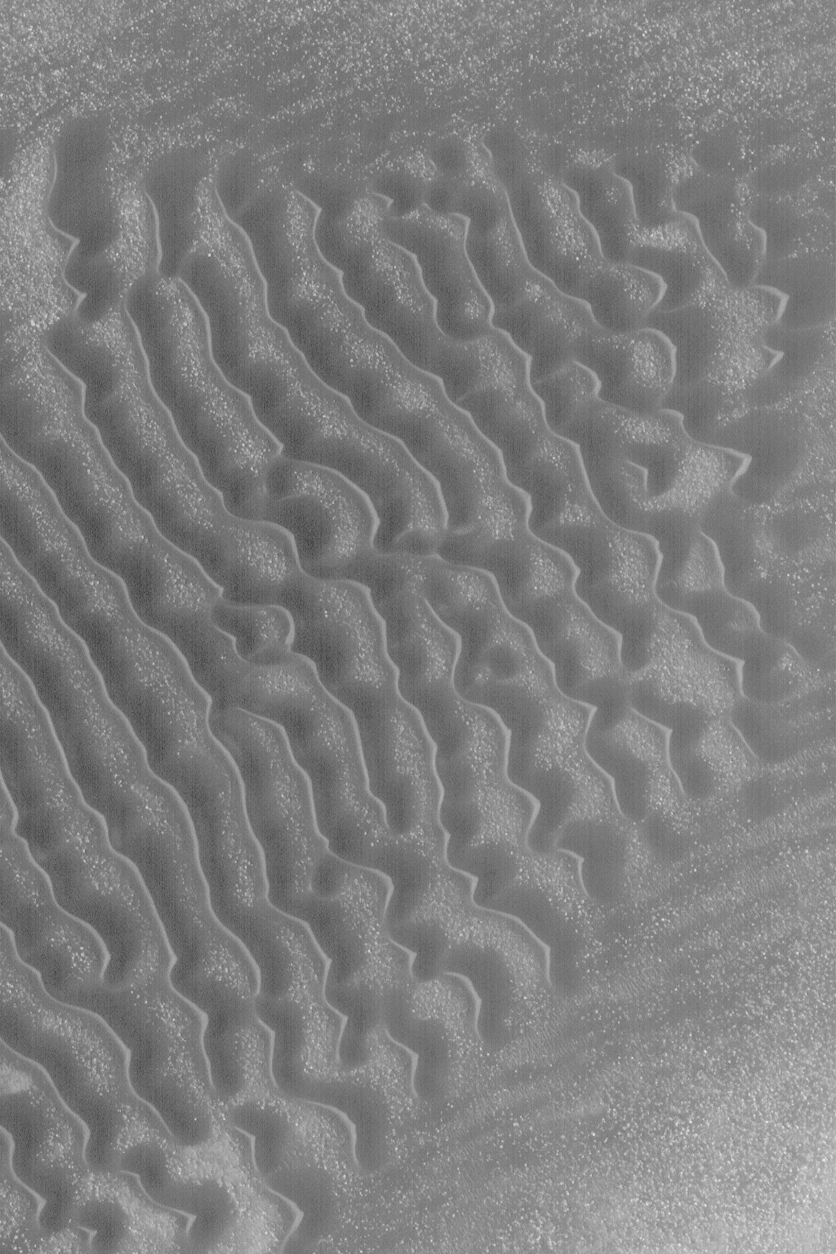

Dark Sand Dunes

18 March 2004
This Mars Global Surveyor (MGS) Mars Orbiter Camera (MOC) image shows a field of low-albedo (i.e., dark) sand dunes in a crater in Noachis Terra. Dunes on Earth are usually light while those on Mars are usually dark. This contrast results from a difference in the mineral composition. Earth dunes often contain abundant quartz, which appears light, while martian dunes typically contain minerals and rock fragments abundant in iron- and magnesium-rich minerals, which are usually dark. This dune field is located near 41.7°S, 319.8°W. The steeper slopes on these dunes, known as slip faces, point toward the lower left (southwest), indicating the dominant winds come from the northeast (upper right). This picture covers an area about 3 km (1.9 mi) across. Sunlight illuminates the scene from the upper left.

Credit: NASA/JPL/Malin Space Science Systems